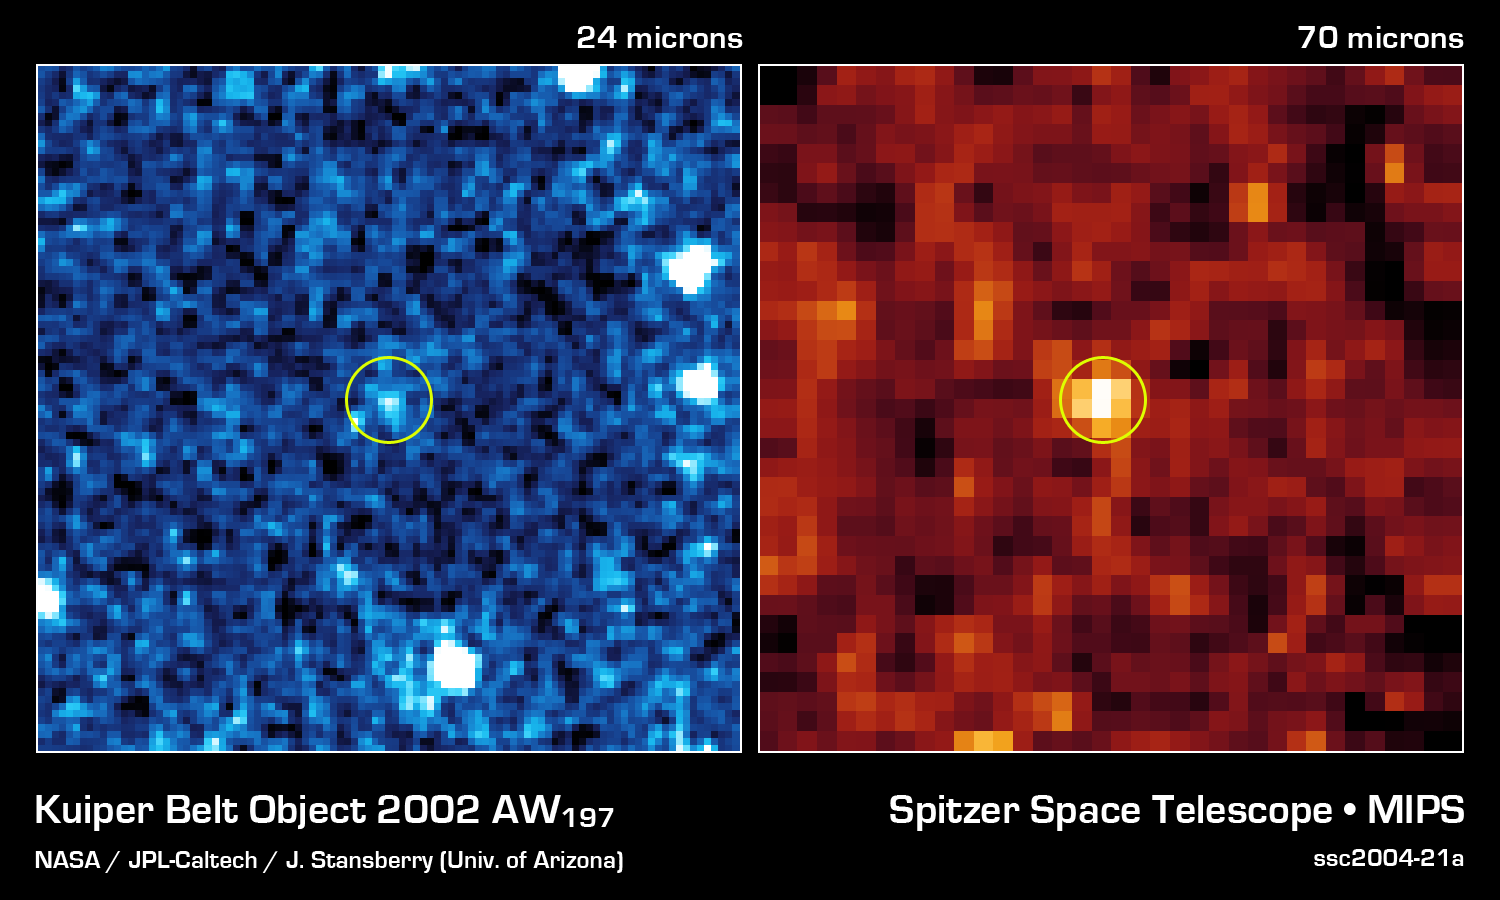

Kuiper Belt Object 2002 AW197

This infrared image from NASA's Spitzer Space Telescope shows 24 micron and 70 micron data for Kuiper Belt object 2002 AW197.

Credit: NASA/JPL-Caltech/J. Stansberry (Univ. of Arizona)